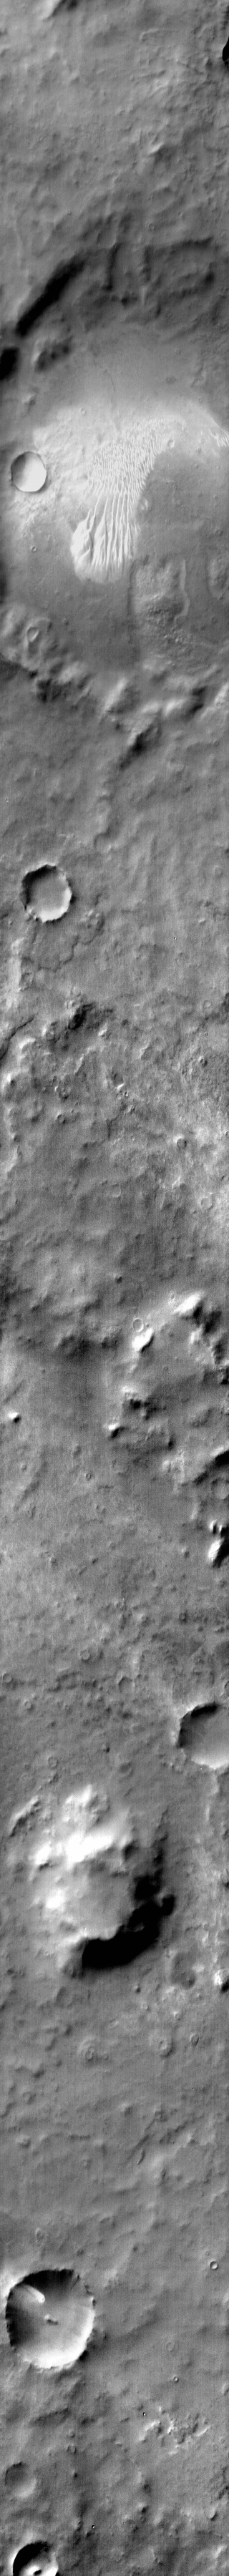

Dunes in IR

Dunes with several different forms are found on the floor of this unnamed crater in Noachis Terra.

Image information: IR instrument. Latitude -60.9N, Longitude 15.9E. 111 meter/pixel resolution.

Please see the THEMIS Data Citation Note for details on crediting THEMIS images.

Note: this THEMIS visual image has not been radiometrically nor geometrically calibrated for this preliminary release. An empirical correction has been performed to remove instrumental effects. A linear shift has been applied in the cross-track and down-track direction to approximate spacecraft and planetary motion. Fully calibrated and geometrically projected images will be released through the Planetary Data System in accordance with Project policies at a later time.

NASA’s Jet Propulsion Laboratory manages the 2001 Mars Odyssey mission for NASA’s Office of Space Science, Washington, D.C. The Thermal Emission Imaging System (THEMIS) was developed by Arizona State University, Tempe, in collaboration with Raytheon Santa Barbara Remote Sensing. The THEMIS investigation is led by Dr. Philip Christensen at Arizona State University. Lockheed Martin Astronautics, Denver, is the prime contractor for the Odyssey project, and developed and built the orbiter. Mission operations are conducted jointly from Lockheed Martin and from JPL, a division of the California Institute of Technology in Pasadena.

Credit: NASA/JPL/ASU